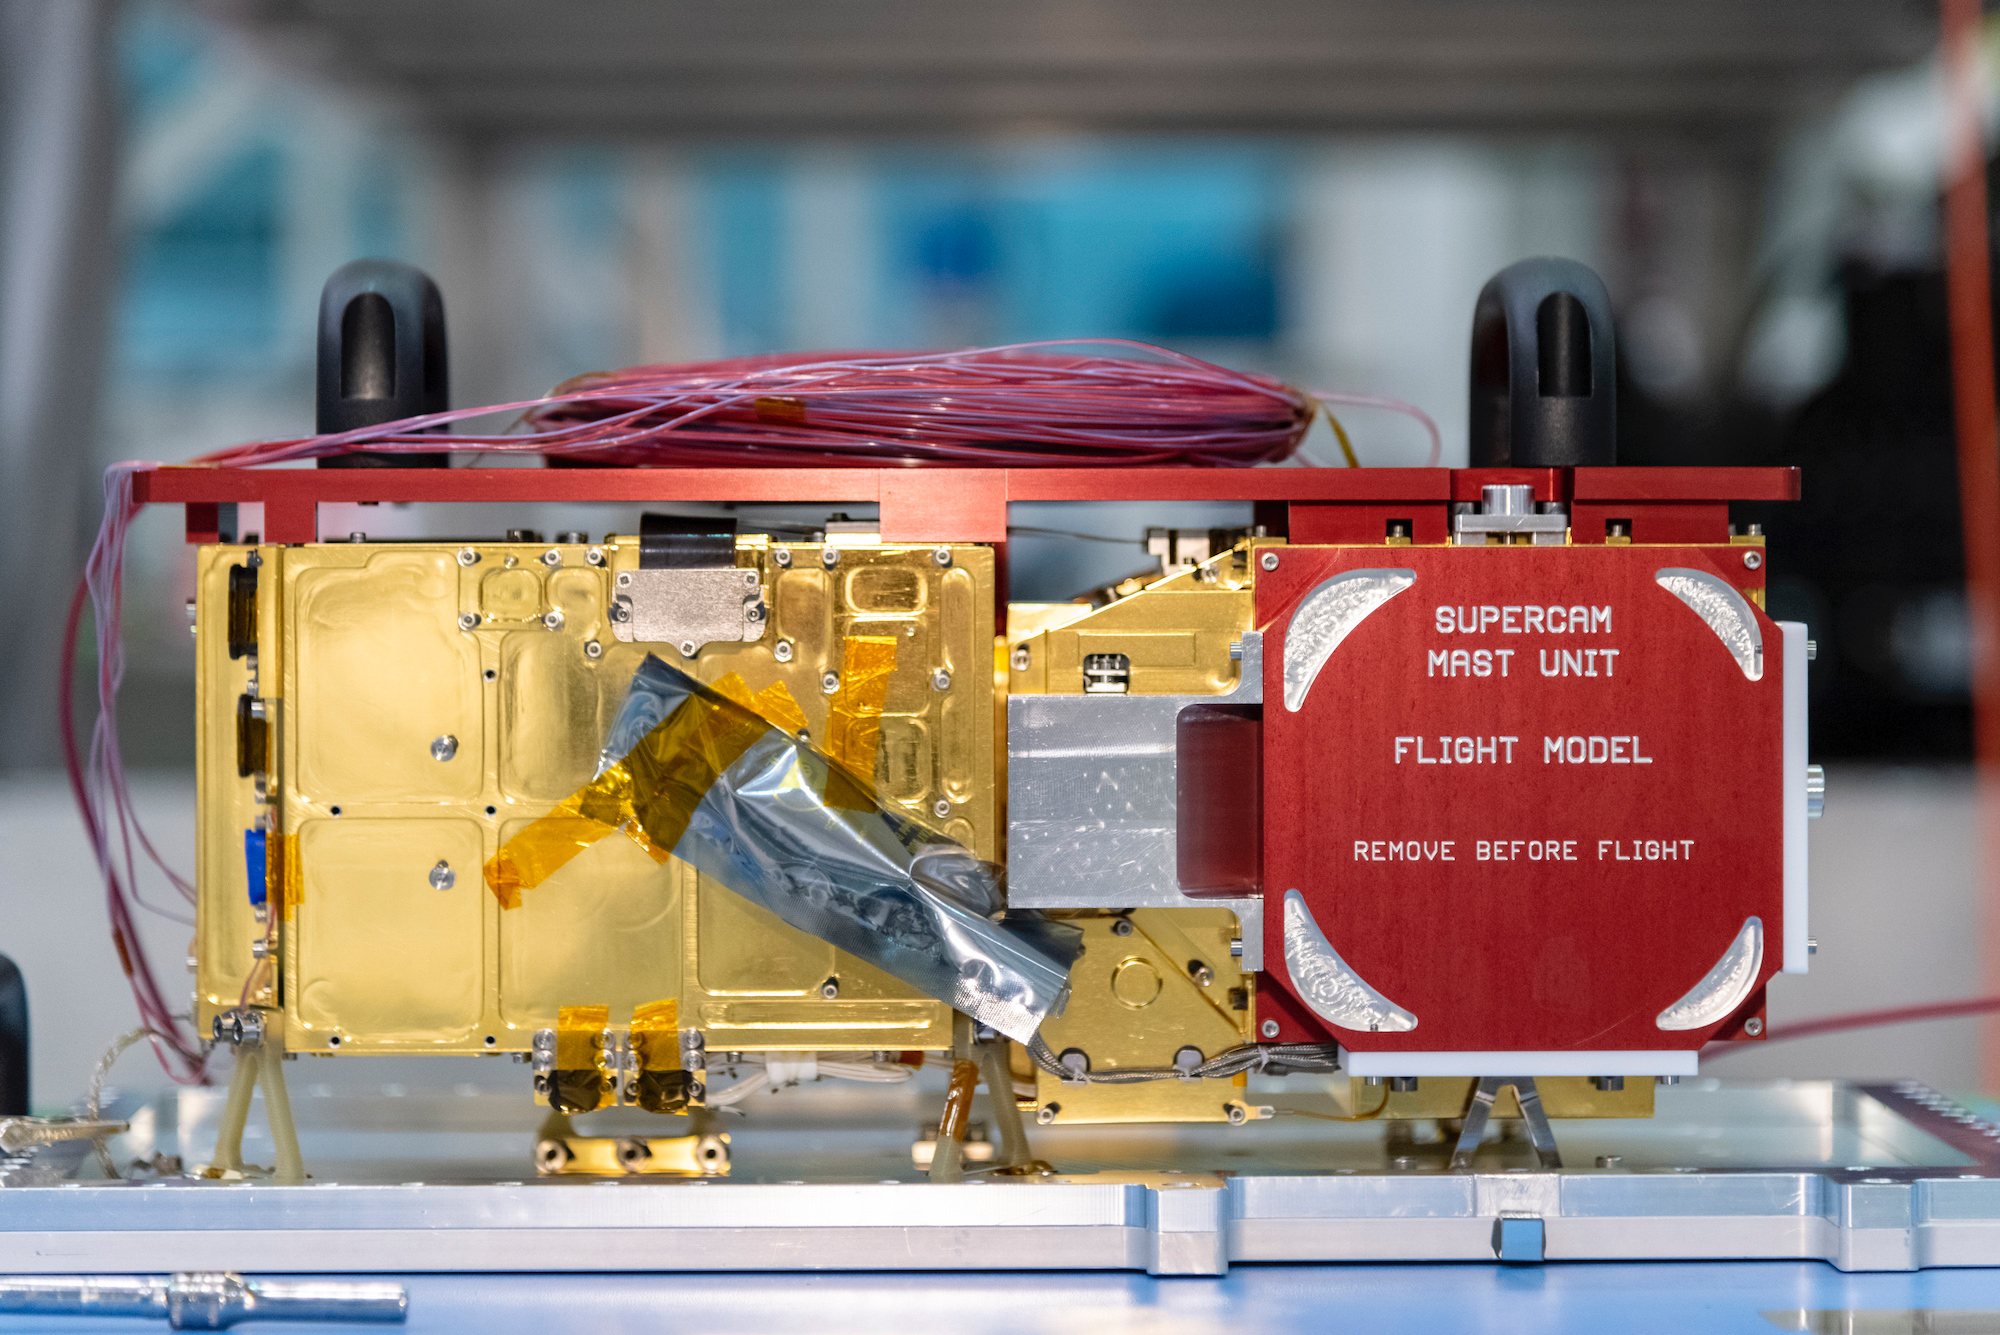

SuperCam is Not Seeing Red

The mast-mounted portion of SuperCam awaits integration into the Perseverance rover. Part of SuperCam is contained in the belly of the rover, while this unit, containing the laser, infrared spectrometer, telescope, camera, and electronics, sits at the top of the remote sensing mast. The red “remove before flight” cover protects a clear window in front of the telescope and camera and was removed when SuperCam was installed in the rover.

NASA’s Jet Propulsion Laboratory in Southern California built and will manage operations of the Mars 2020 Perseverance rover for NASA.

Credit: NASA/JPL-Caltech